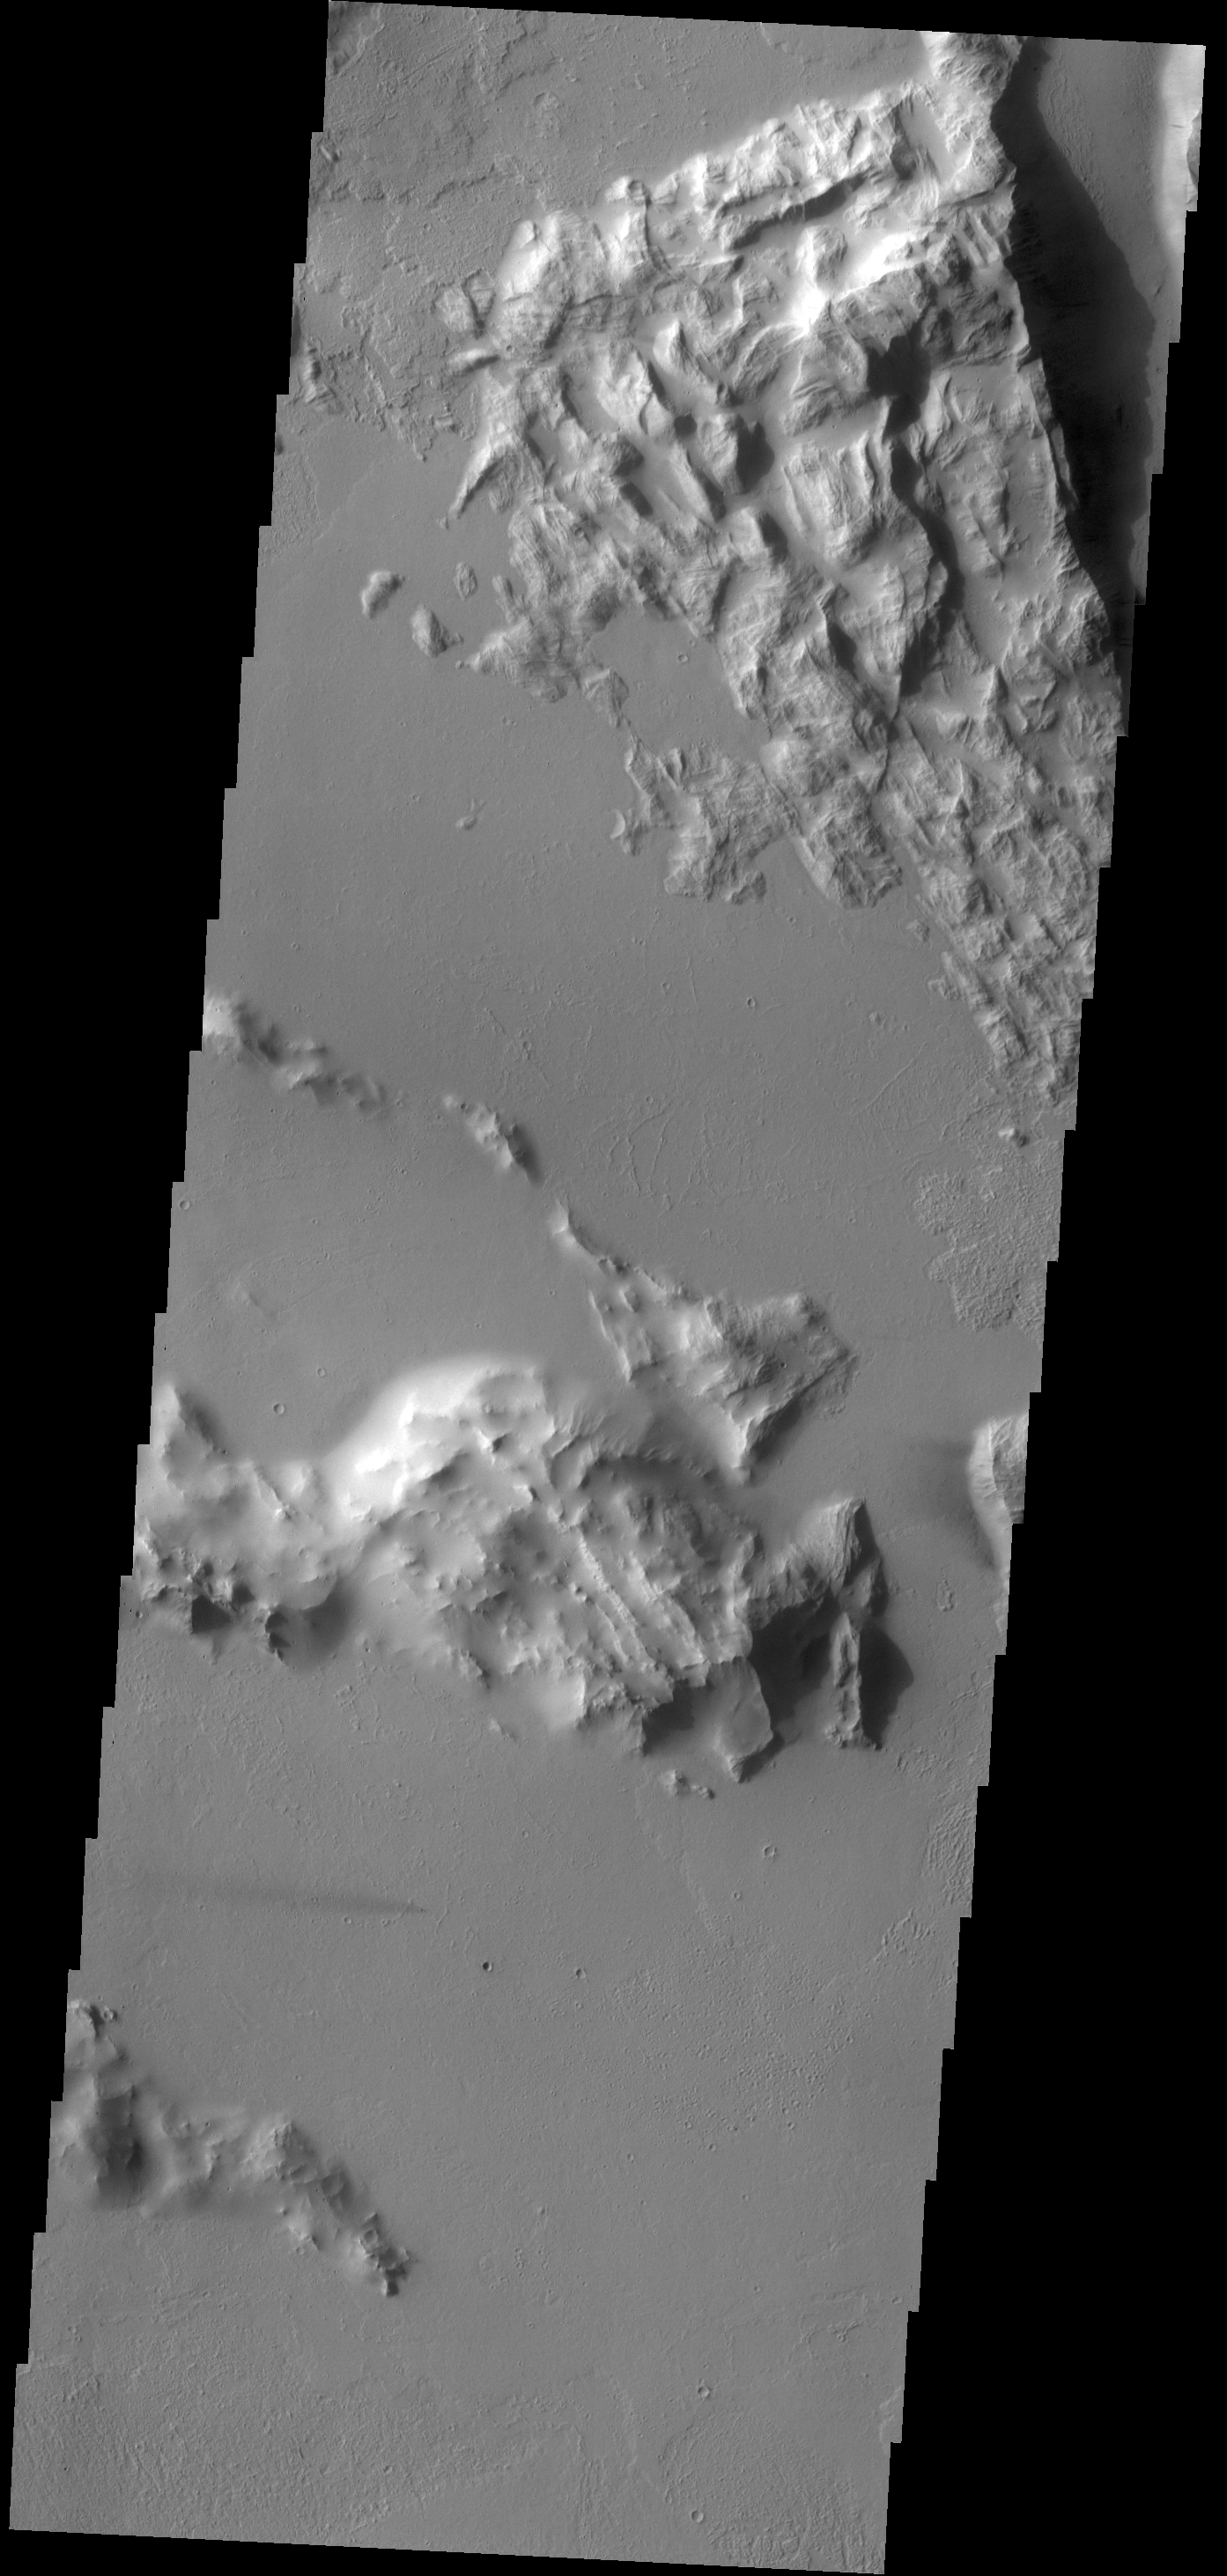

Small and Subtle

Windstreaks are a record of wind directions and are an important part of deciphering the history of the surface. This VIS image contains a very subtle windstreak in the bottom 1/3 of the image. Originating at a small crater, the windstreak records a wind that blew east to west. This VIS image is located southwest of Olympus Mons.

Credit: NASA/JPL-Caltech/ASU